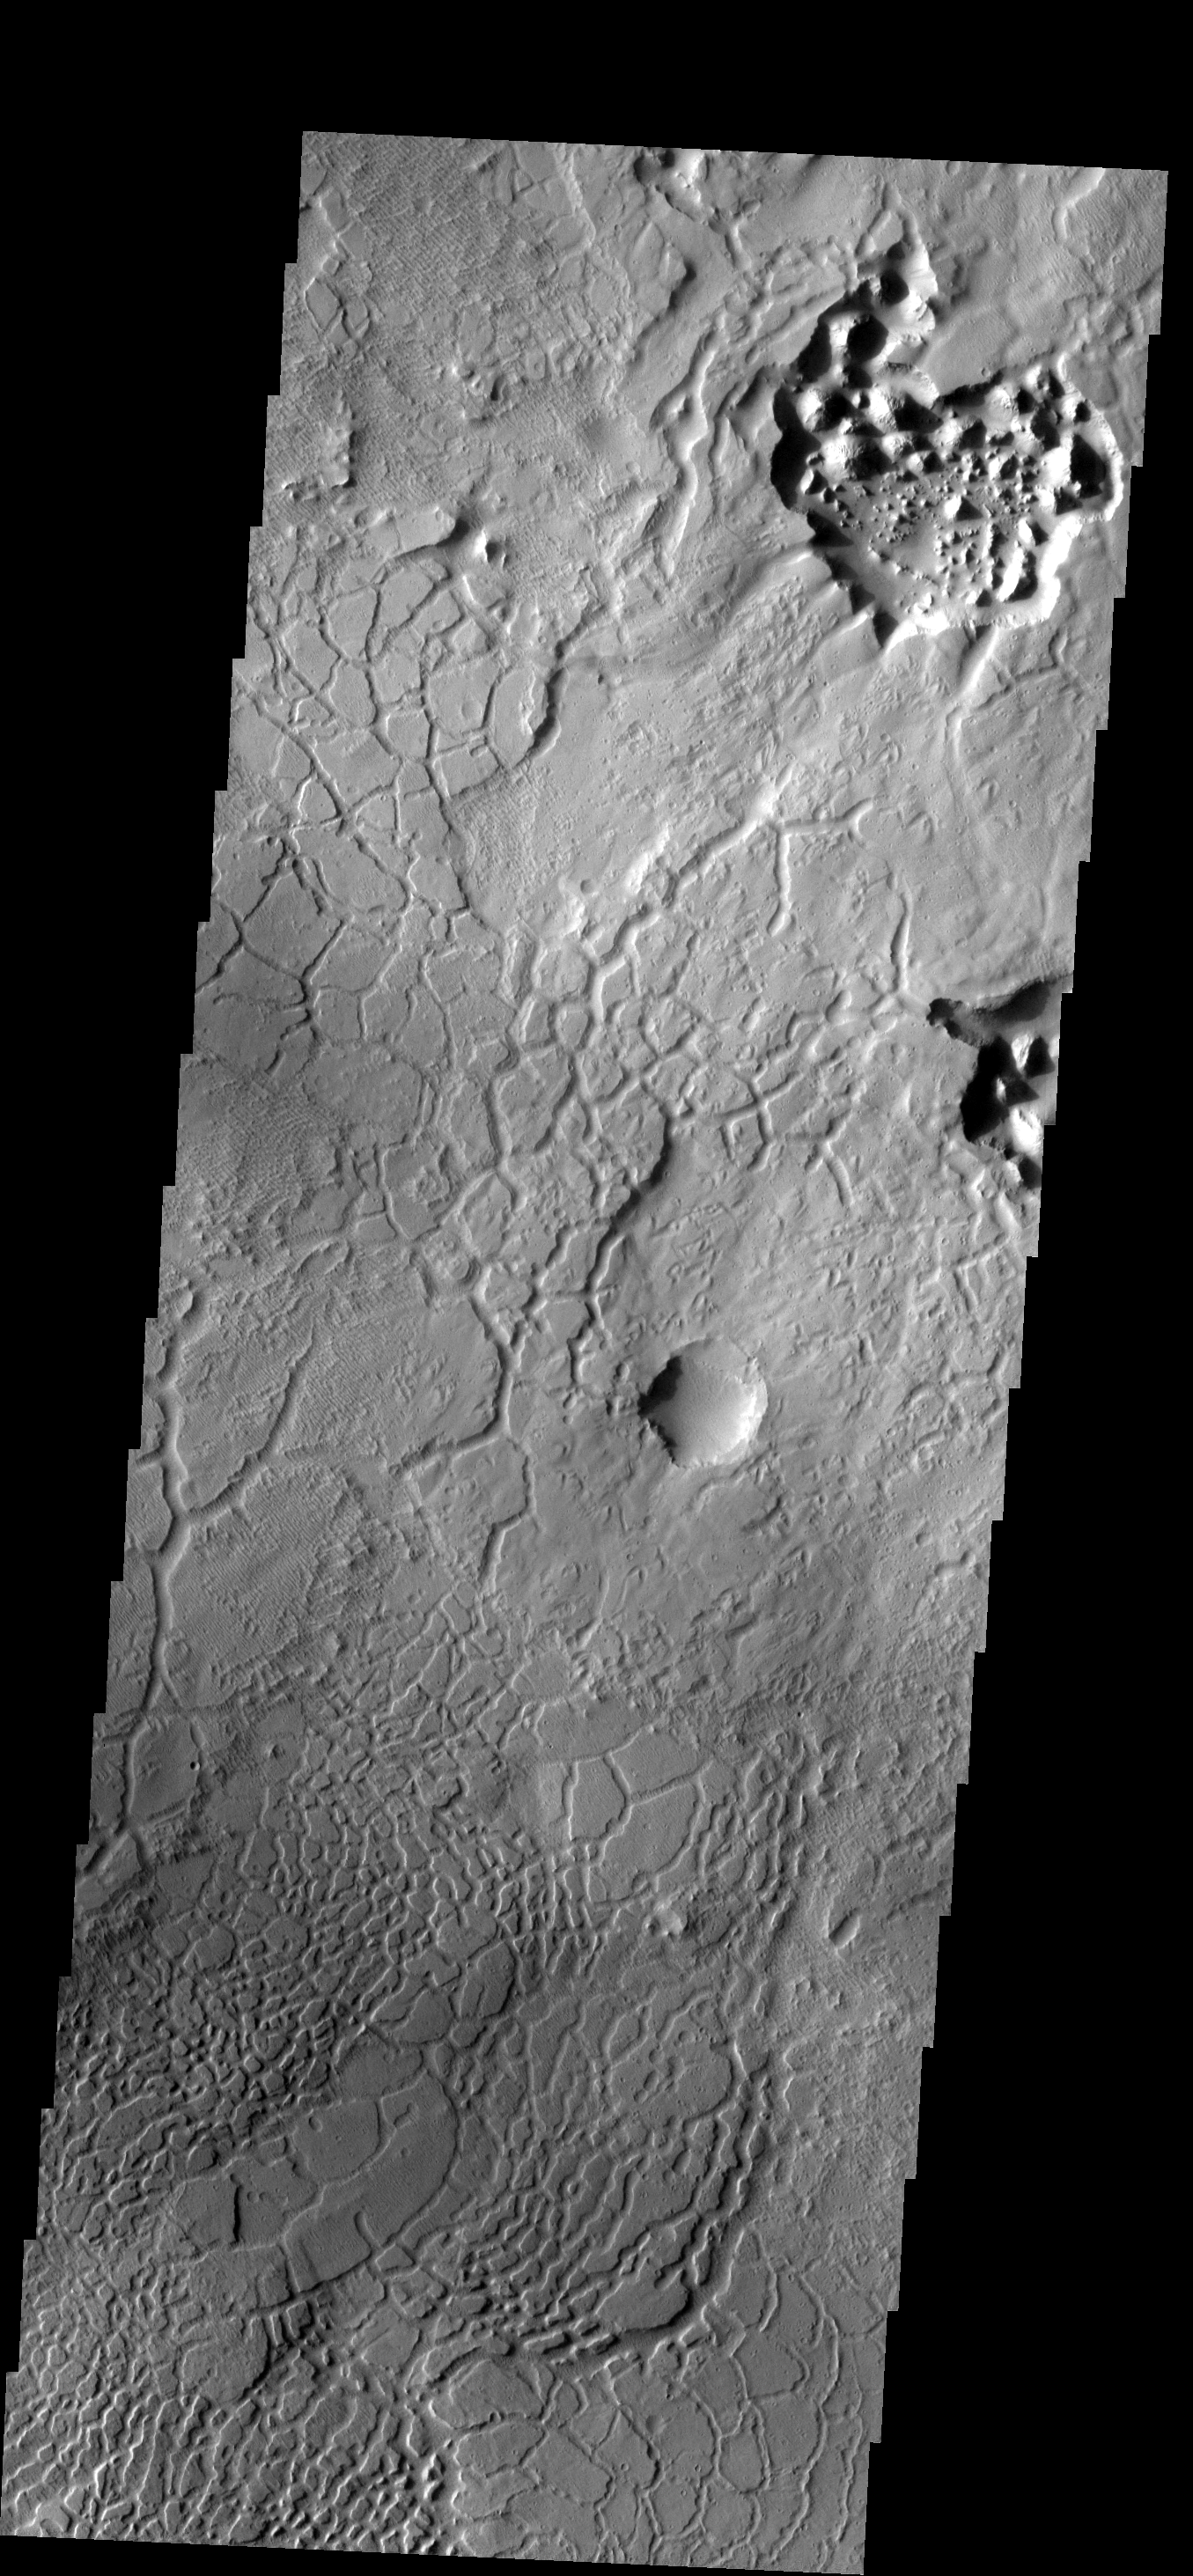

Avernus Colles

This region of arcuate fractures and chaos development on the highland/lowland boundary is called Avernus Colles.

Image information: VIS instrument. Latitude -1.3N, Longitude 173.4E. 18 meter/pixel resolution.

Please see the THEMIS Data Citation Note for details on crediting THEMIS images.

Note: this THEMIS visual image has not been radiometrically nor geometrically calibrated for this preliminary release. An empirical correction has been performed to remove instrumental effects. A linear shift has been applied in the cross-track and down-track direction to approximate spacecraft and planetary motion. Fully calibrated and geometrically projected images will be released through the Planetary Data System in accordance with Project policies at a later time.

NASA’s Jet Propulsion Laboratory manages the 2001 Mars Odyssey mission for NASA’s Office of Space Science, Washington, D.C. The Thermal Emission Imaging System (THEMIS) was developed by Arizona State University, Tempe, in collaboration with Raytheon Santa Barbara Remote Sensing. The THEMIS investigation is led by Dr. Philip Christensen at Arizona State University. Lockheed Martin Astronautics, Denver, is the prime contractor for the Odyssey project, and developed and built the orbiter. Mission operations are conducted jointly from Lockheed Martin and from JPL, a division of the California Institute of Technology in Pasadena.

Credit: NASA/JPL/ASU